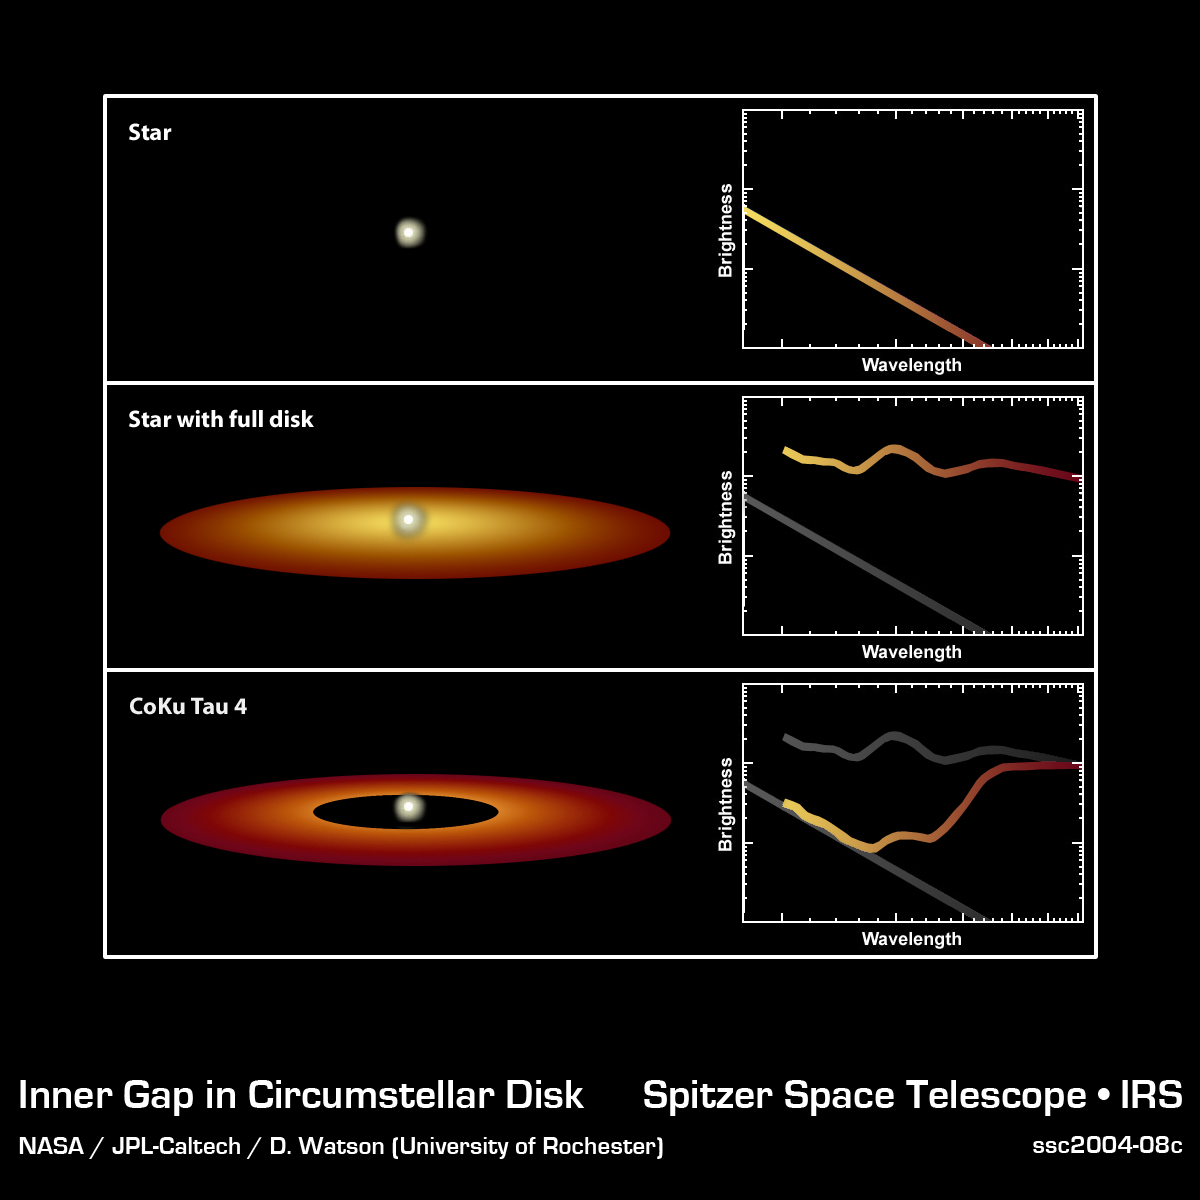

Spectra Show Protoplanetary Disk Structures

How can you tell if a star has a protoplanetary disk around it, when the disk is too small to image directly? Using the technique of spectroscopy, scientists can deduce the temperature and chemical composition of material around a star, even if they cannot see the disk itself. Spectroscopy involves spreading the light from a star into a spectrum (in visible light, we are familiar with white light being spread out into a rainbow when it passes through a prism), and then measuring exactly how much light is present in each wavelength. The top illustration represents the spectrum of a star with no circumstellar disk or other surrounding material. The distribution of light at any given wavelength follows a specific and well-known line, determined by the laws of physics and the temperature of the star. In the case of a star, most of the light is produced at shorter wavelengths (the left side of the diagram), due to the high temperature of the star's surface. Moving to the right-hand side of the diagram, the wavelengths increase to lower energies (indicating lower temperatures) and, the starlight drops off.

In the second diagram, we see the spectrum of a star with a disk of dust and gas around it. The warm dust and gas disk around the star produces its own infrared light, which changes the shape of the spectrum. The circumstellar material is cooler than the surface of the star, so it emits most of its light at longer infrared wavelengths, closer to the right-hand side of the diagram. Now, there is an excess of infrared emission, which can not be coming from the star itself. The disk is revealed.

Going a step further, in the third diagram we see the spectrum of a star with a circumstellar disk around it, but in this case, the inner part of the disk has been swept away, perhaps by the formation of a planet. The dust closest to the star was also the hottest, so its absence means that there is less emission from the disk at higher temperatures. The only dust producing infrared light is much cooler than the star, and radiates only at long wavelengths. This low temperature "bump" on the spectrum indicates a disk with a missing center, and may be the first clue that planets have formed inside the disk.

Credit: NASA/JPL-Caltech/D. Watson (University of Rochester)